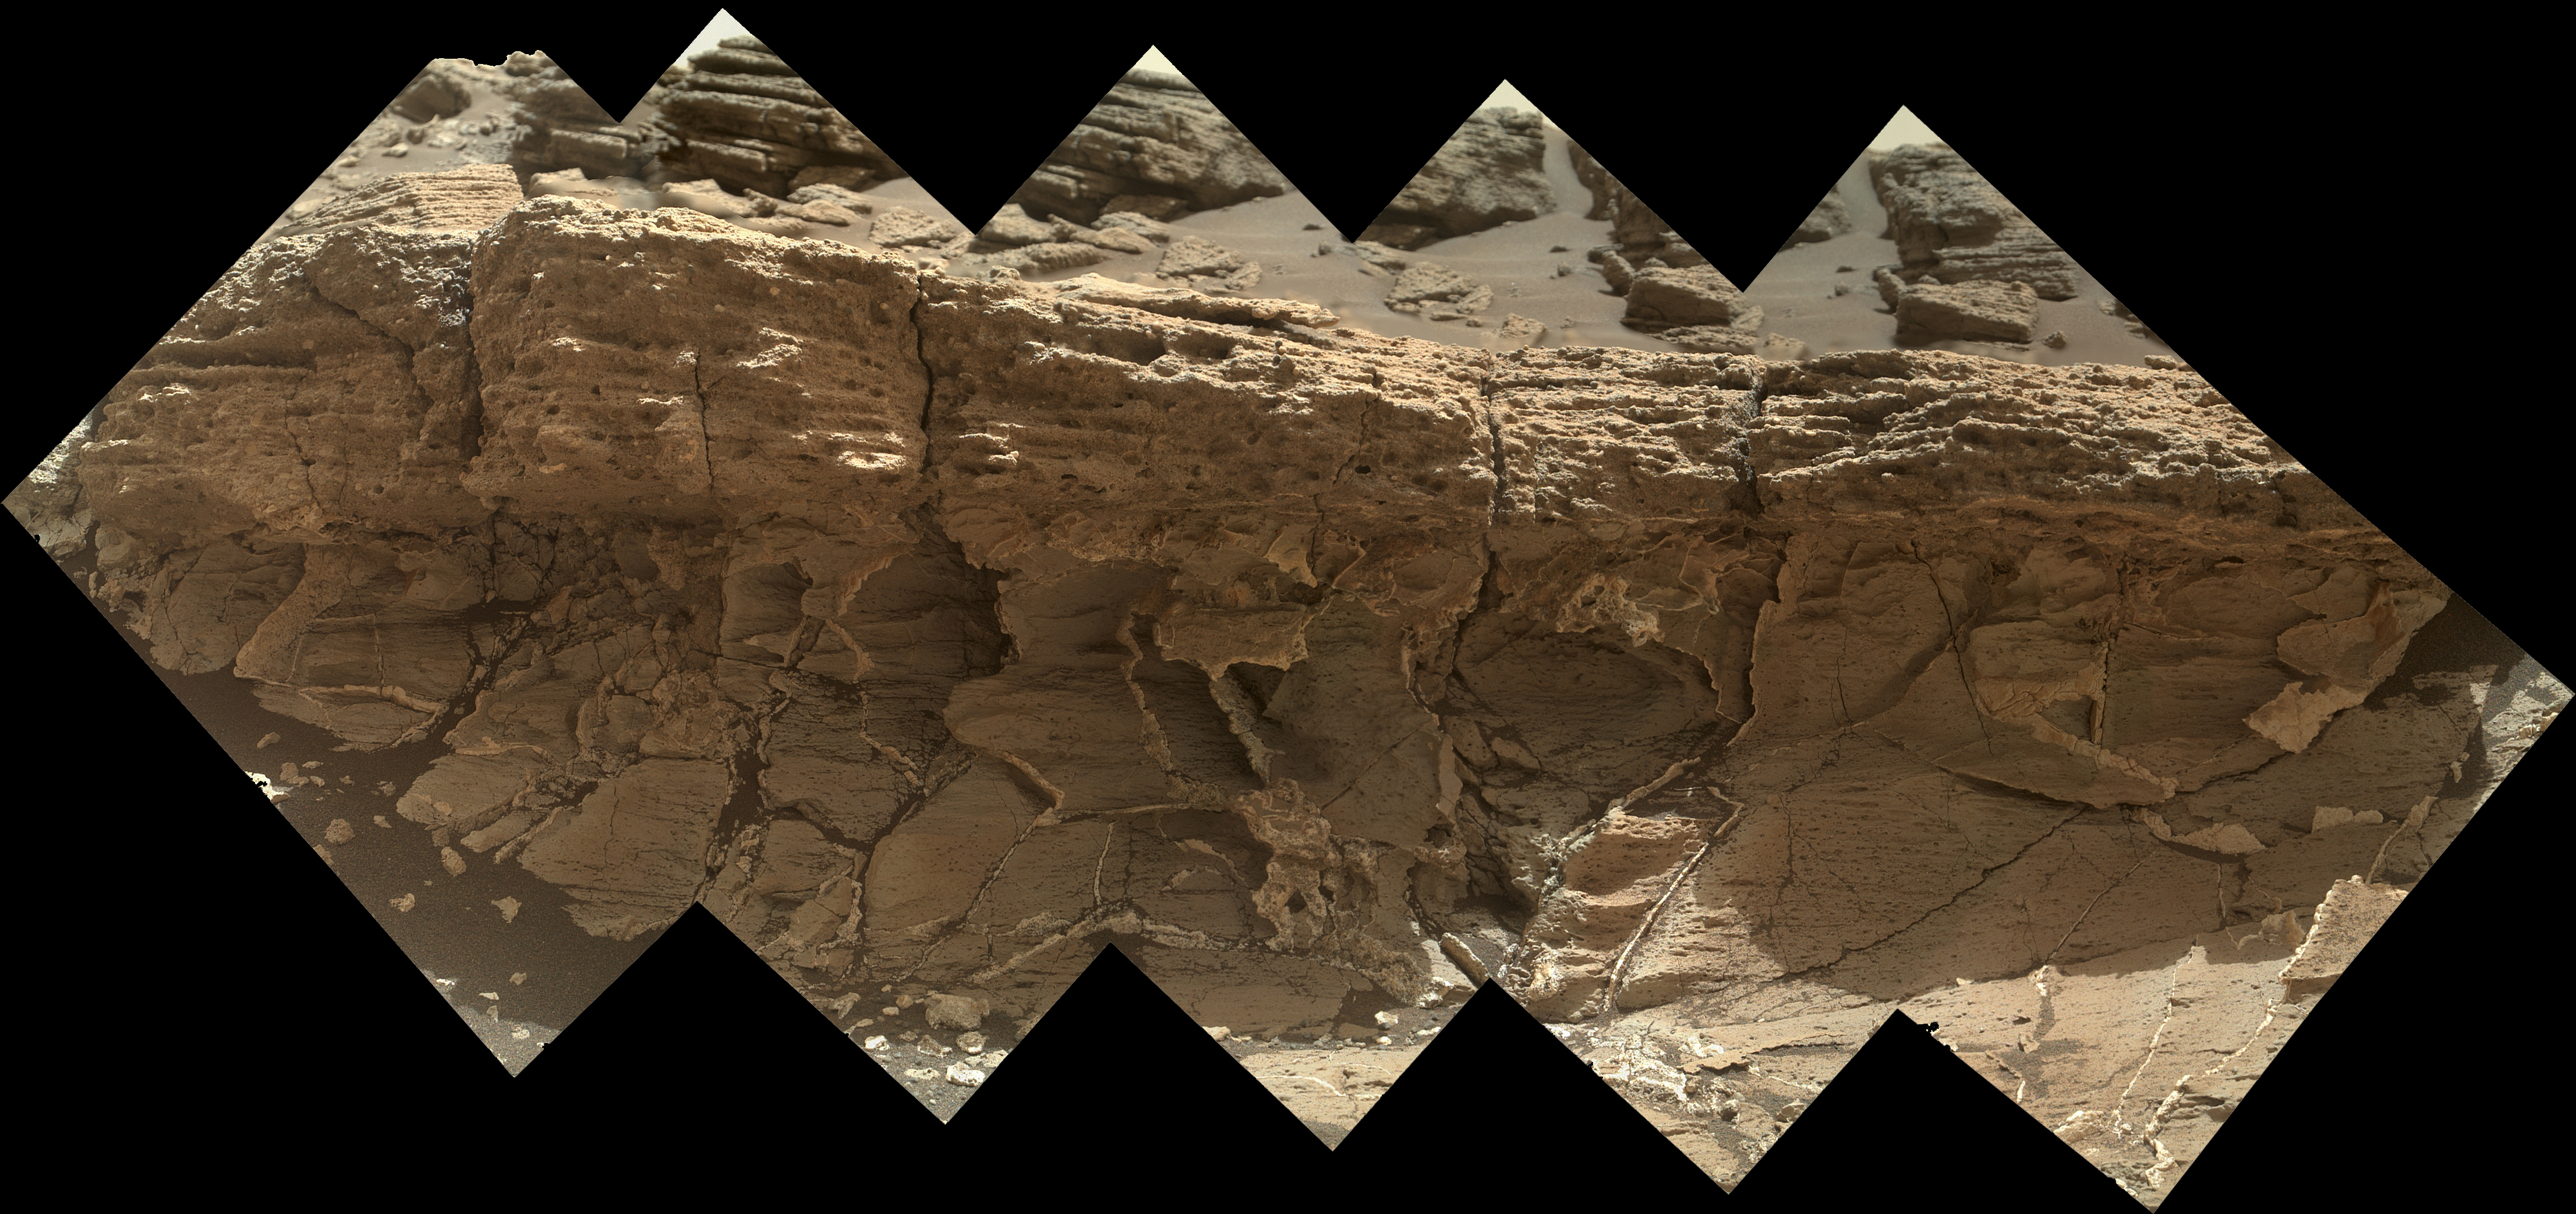

Contact Zone: ‘Missoula’

A rock outcrop dubbed “Missoula,” near Marias Pass on Mars, is seen in this image mosaic taken by the Mars Hand Lens Imager on NASA’s Curiosity rover. Pale mudstone (bottom of outcrop) meets coarser sandstone (top) in this geological contact zone, which has piqued the interest of Mars scientists.

White mineral veins that fill fractures in the lower rock unit abruptly end when they meet the upper rock unit. Such clues help scientists understand the possible timing of geological events. First, the fine sediment that now forms the lower unit would have hardened into rock. It then would have fractured, and groundwater would have deposited calcium sulfate minerals into the fractures. Next, the coarser sediment that forms the upper unit would have been deposited.

The area pictured is about 16 inches (40 centimeters) across. The image was taken on the 1,031st Martian day, or sol, of the mission (July 1, 2015).

MAHLI was built by Malin Space Science Systems, San Diego. NASA’s Jet Propulsion Laboratory, a division of the California Institute of Technology in Pasadena, manages the Mars Science Laboratory Project for the NASA Science Mission Directorate, Washington. JPL designed and built the project’s Curiosity rover.

Credit: NASA/JPL-Caltech/MSSS